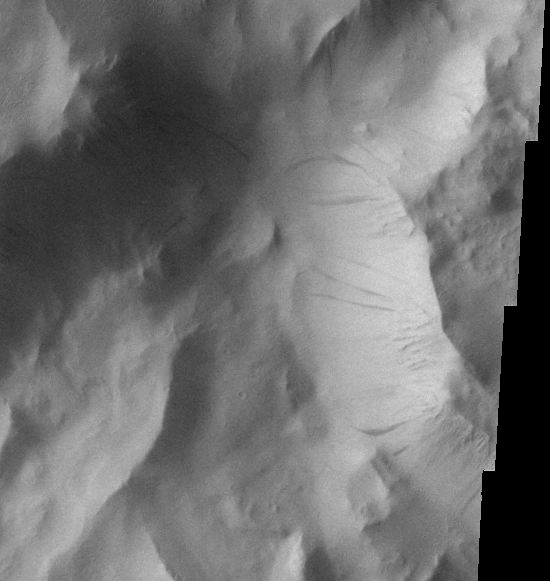

Lycus Sulci Dust Avalanches

Dust avalanches, also called slope streaks, occur on many Martian terrains. The deposition of airborne dust on surfaces causes a bright tone in the THEMIS VIS images. Any movement of the dust downhill, a dust avalanche, will leave behind a streak where the darker, dust-free surface is exposed.

These dust avalanches occur on the slopes of Lycus Sulci near Olympus Mons.

Image information: VIS instrument. Latitude 28.1, Longitude 220.4 East (139.6 West). 18 meter/pixel resolution.

Note: this THEMIS visual image has not been radiometrically nor geometrically calibrated for this preliminary release. An empirical correction has been performed to remove instrumental effects. A linear shift has been applied in the cross-track and down-track direction to approximate spacecraft and planetary motion. Fully calibrated and geometrically projected images will be released through the Planetary Data System in accordance with Project policies at a later time.

NASA’s Jet Propulsion Laboratory manages the 2001 Mars Odyssey mission for NASA’s Office of Space Science, Washington, D.C. The Thermal Emission Imaging System (THEMIS) was developed by Arizona State University, Tempe, in collaboration with Raytheon Santa Barbara Remote Sensing. The THEMIS investigation is led by Dr. Philip Christensen at Arizona State University. Lockheed Martin Astronautics, Denver, is the prime contractor for the Odyssey project, and developed and built the orbiter. Mission operations are conducted jointly from Lockheed Martin and from JPL, a division of the California Institute of Technology in Pasadena.

Credit: NASA/JPL/Arizona State University